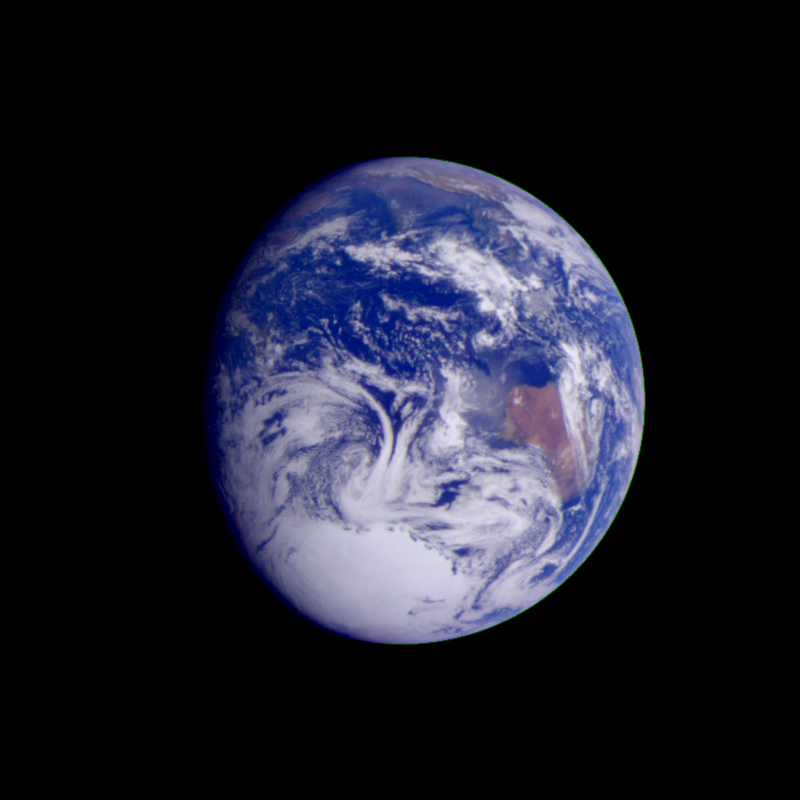

Earth – India and Australia

This color image of the Earth was obtained by the Galileo spacecraft on Dec. 11, 1990, when the spacecraft was about 1.5 million miles from the Earth. The color composite used images taken through the red, green and violet filters. India is near the top of the picture, and Australia is to the right of center. The white, sunlit continent of Antarctica is below. Picturesque weather fronts are visible in the South Pacific, lower right. This is a frame of the Galileo Earth spin movie, a 500-frame time-lapse motion picture showing a 25-hour period of Earth’s rotation and atmospheric dynamics.

Credit: NASA/JPL